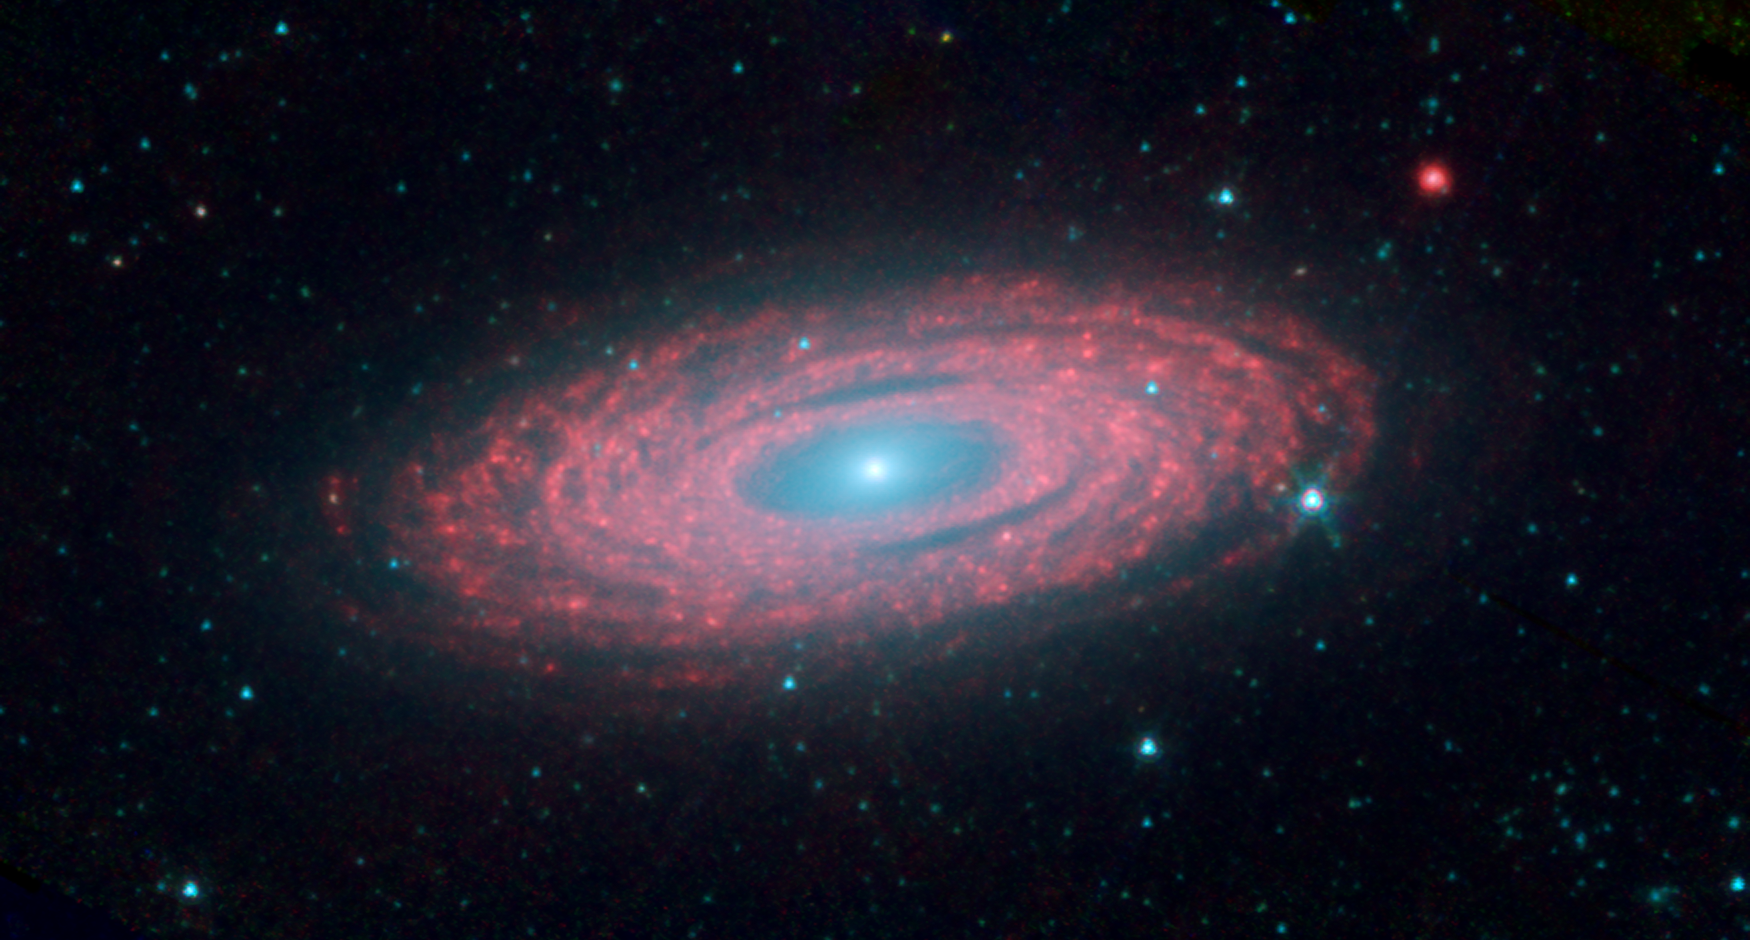

Why Are Galaxies So Smooth?

This image from NASA’s Spitzer Space Telescope shows the spiral galaxy NGC 2841, located about 46 million light-years from Earth in the constellation Ursa Major. The galaxy is helping astronomers solve one of the oldest puzzles in astronomy: Why do galaxies look so smooth, with stars sprinkled evenly throughout? An international team of astronomers has discovered that rivers of young stars flow from their hot, dense stellar nurseries, dispersing out to form large, smooth distributions.

This image is a composite of three different wavelengths from Spitzer’s infrared array camera. The shortest wavelengths are displayed inblue, and mostly show the older stars in NGC 2841, as well as foreground stars in our own Milky Way galaxy. The cooler areas are highlighted in red, and show the dusty, gaseous regions of the galaxy.

Blue shows infrared light of 3.6 microns, green represents 4.5-micron light and red, 8.0-micron light. The contribution from starlight measured at 3.6 microns has been subtracted from the 8.0-micron data to enhance the visibility of the dust features.The shortest wavelengths are displayed inblue, and mostly show the older stars in NGC 2841, as well as foreground stars in our own Milky Way galaxy.

Credit: NASA/JPL-Caltech